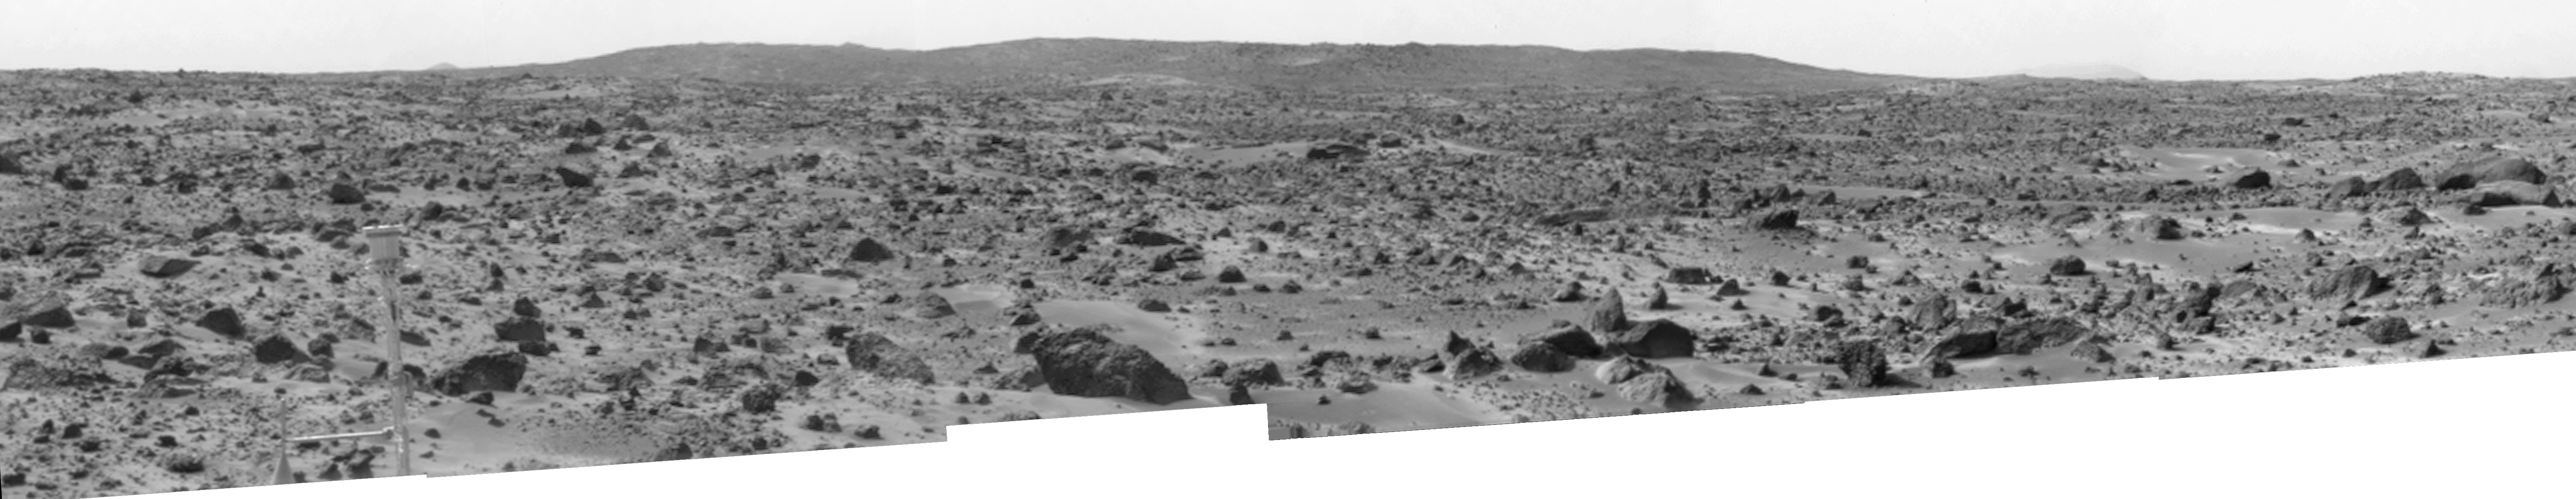

Big Crater as Viewed by Pathfinder Lander

The “Big Crater” is actually a relatively small Martian crater to the southeast of the Mars Pathfinder landing site. It is 1500 meters (4900 feet) in diameter, or about the same size as Meteor Crater in Arizona. Superimposed on the rim of Big Crater (the central part of the rim as seen here) is a smaller crater nicknamed “Rimshot Crater.” The distance to this smaller crater, and the nearest portion of the rim of Big Crater, is 2200 meters (7200 feet). To the right of Big Crater, south from the spacecraft, almost lost in the atmospheric dust “haze,” is the large streamlined mountain nicknamed “Far Knob.” This mountain is over 450 meters (1480 feet) tall, and is over 30 kilometers (19 miles) from the spacecraft. Another, smaller and closer knob, nicknamed “Southeast Knob” can be seen as a triangular peak to the left of the flanks of the Big Crater rim. This knob is 21 kilometers (13 miles) southeast from the spacecraft.

The larger features visible in this scene – Big Crater, Far Knob, and Southeast Knob – were discovered on the first panoramas taken by the IMP camera on the 4th of July, 1997, and subsequently identified in Viking Orbiter images taken over 20 years ago. The scene includes rocky ridges and swales or “hummocks” of flood debris that range from a few tens of meters away from the lander to the distance of South Twin Peak. The largest rock in the nearfield, just left of center in the foreground, nicknamed “Otter,” is about 1.5 meters (4.9 feet) long and 10 meters (33 feet) from the spacecraft.

This view of Big Crater was produced by combining 6 individual “Superpan” scenes from the left and right eyes of the IMP camera. Each frame consists of 8 individual frames (left eye) and 7 frames (right eye) taken with different color filters that were enlarged by 500% and then co-added using Adobe Photoshop to produce, in effect, a super-resolution panchromatic frame that is sharper than an individual frame would be.

Mars Pathfinder is the second in NASA’s Discovery program of low-cost spacecraft with highly focused science goals. The Jet Propulsion Laboratory, Pasadena, CA, developed and manages the Mars Pathfinder mission for NASA’s Office of Space Science, Washington, D.C. JPL is a division of the California Institute of Technology (Caltech). The IMP was developed by the University of Arizona Lunar and Planetary Laboratory under contract to JPL. Peter Smith is the Principal Investigator.

Photojournal note: Sojourner spent 83 days of a planned seven-day mission exploring the Martian terrain, acquiring images, and taking chemical, atmospheric and other measurements. The final data transmission received from Pathfinder was at 10:23 UTC on September 27, 1997. Although mission managers tried to restore full communications during the following five months, the successful mission was terminated on March 10, 1998.

Credit: NASA/JPL